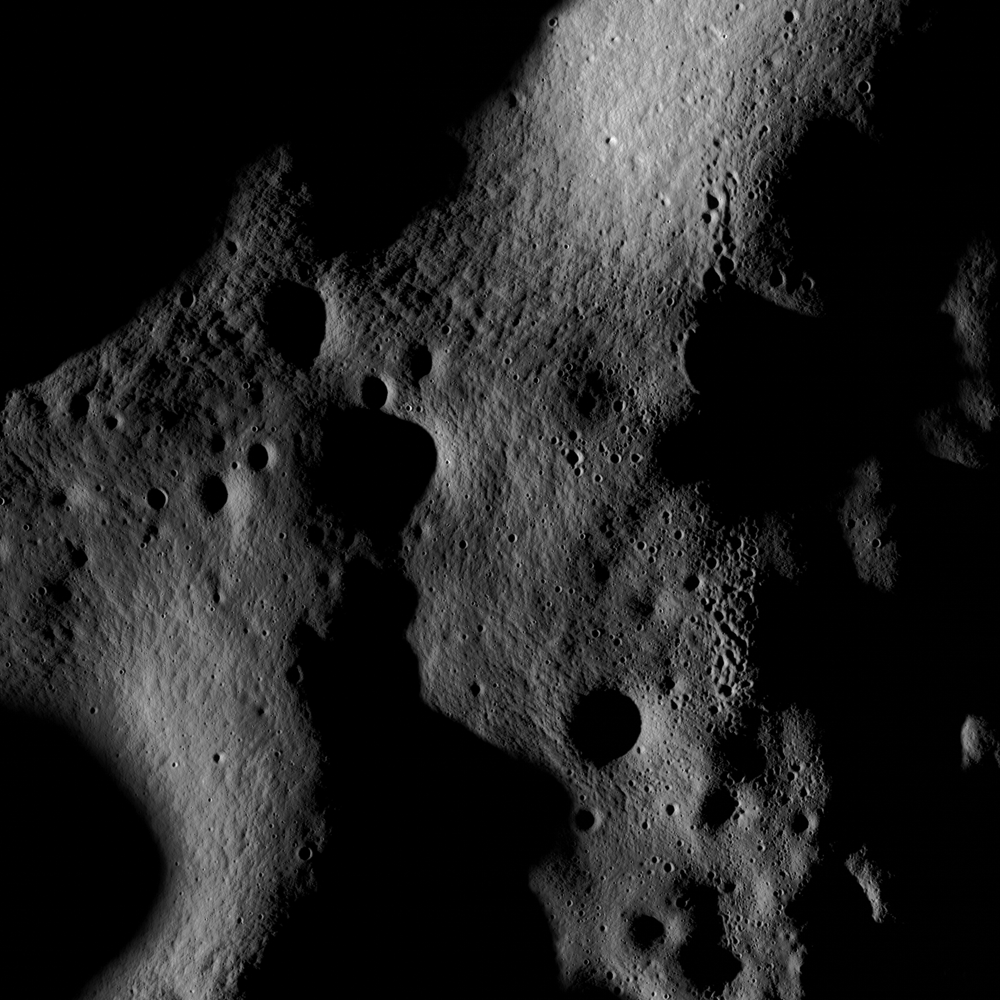

Scanning Towards the North Pole

On July 4th the LROC Narrow Angle Camera scanned its way towards the north pole at an altitude of 187 km, brushing past the crater Rozhdestvenskiy W.

NASA’s Goddard Space Flight Center built and manages the mission for the Exploration Systems Mission Directorate at NASA Headquarters in Washington. The Lunar Reconnaissance Orbiter Camera was designed to acquire data for landing site certification and to conduct polar illumination studies and global mapping. Operated by Arizona State University, the LROC facility is part of the School of Earth and Space Exploration (SESE). LROC consists of a pair of narrow-angle cameras (NAC) and a single wide-angle camera (WAC). The mission is expected to return over 70 terabytes of image data.

Credit: NASA/GSFC/Arizona State University